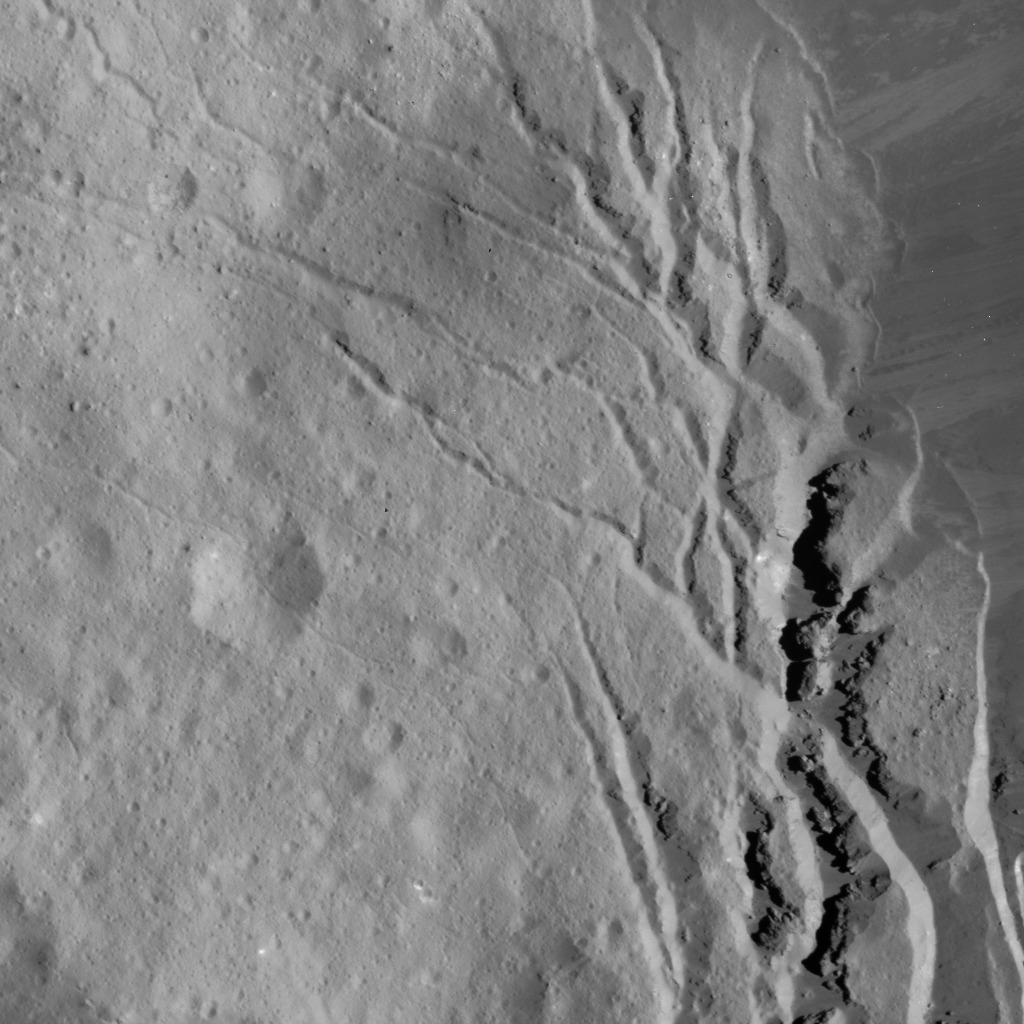

Fracture Network in Occator Crater

This image of Occator Crater’s southeastern wall and floor was obtained by NASA’s Dawn spacecraft on June 17, 2018 from an altitude of about 22 miles (36 kilometers).

The center of this picture is located at about 17.4 degrees north latitude and 243.8 degrees east longitude.

Dawn’s mission is managed by JPL for NASA’s Science Mission Directorate in Washington. Dawn is a project of the directorates Discovery Program, managed by NASA’s Marshall Space Flight Center in Huntsville, Alabama. JPL is responsible for overall Dawn mission science. Orbital ATK Inc., in Dulles, Virginia, designed and built the spacecraft. The German Aerospace Center, Max Planck Institute for Solar System Research, Italian Space Agency and Italian National Astrophysical Institute are international partners on the mission team.

Credit: NASA/JPL-Caltech/UCLA/MPS/DLR/IDA